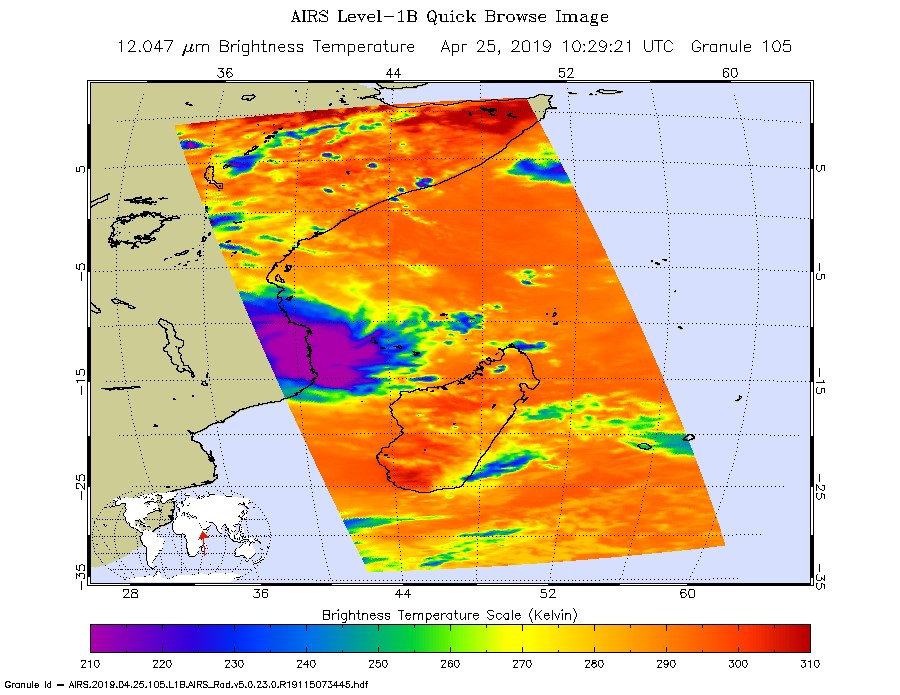

NASA’s AIRS Images Cyclone Kenneth over Mozambique

Figure 1

This infrared image from NASA’s Atmospheric Infrared Sounder (AIRS) shows the temperature of clouds or the surface in and around Tropical Cyclone Kenneth as it was about to make landfall in northern Mozambique on Thursday, April 25.

The large purple area indicates very cold clouds carried high into the atmosphere by deep thunderstorms. These storm clouds are associated with heavy rainfall. The orange areas are mostly cloud-free areas, with the clear air caused by air motion outward from the cold clouds near the storm center then downward into the surrounding areas.

In the accompanying image, Figure 1, taken in visible light, the eye of Kenneth can be seen just off the coast of Mozambique.

The images were taken at 1:30 p.m. local time. Shortly after that, Kenneth made landfall with maximum sustained winds of 140 mph (225 kph). It was the first known hurricane-strength landfall in the province and comes just weeks after Tropical Cyclone Idai hit farther south in central Mozambique with catastrophic consequences. Heavy rainfall and life-threatening flooding are expected over the next several days.

AIRS, in conjunction with the Advanced Microwave Sounding Unit, AMSU, senses emitted infrared and microwave radiation from Earth to provide a three-dimensional look at Earth’s weather and climate. Working in tandem, the two instruments make simultaneous observations down to Earth’s surface. With more than 2,000 channels sensing different regions of the atmosphere, the system creates a global, three-dimensional map of atmospheric temperature and humidity, cloud amounts and heights, greenhouse gas concentrations and many other atmospheric phenomena. Launched into Earth orbit in 2002, the AIRS and AMSU instruments fly onboard NASA’s Aqua spacecraft and are managed by NASA’s Jet Propulsion Laboratory in Pasadena, California, under contract to NASA. JPL is a division of the Caltech in Pasadena.

Credit: NASA/JPL-Caltech